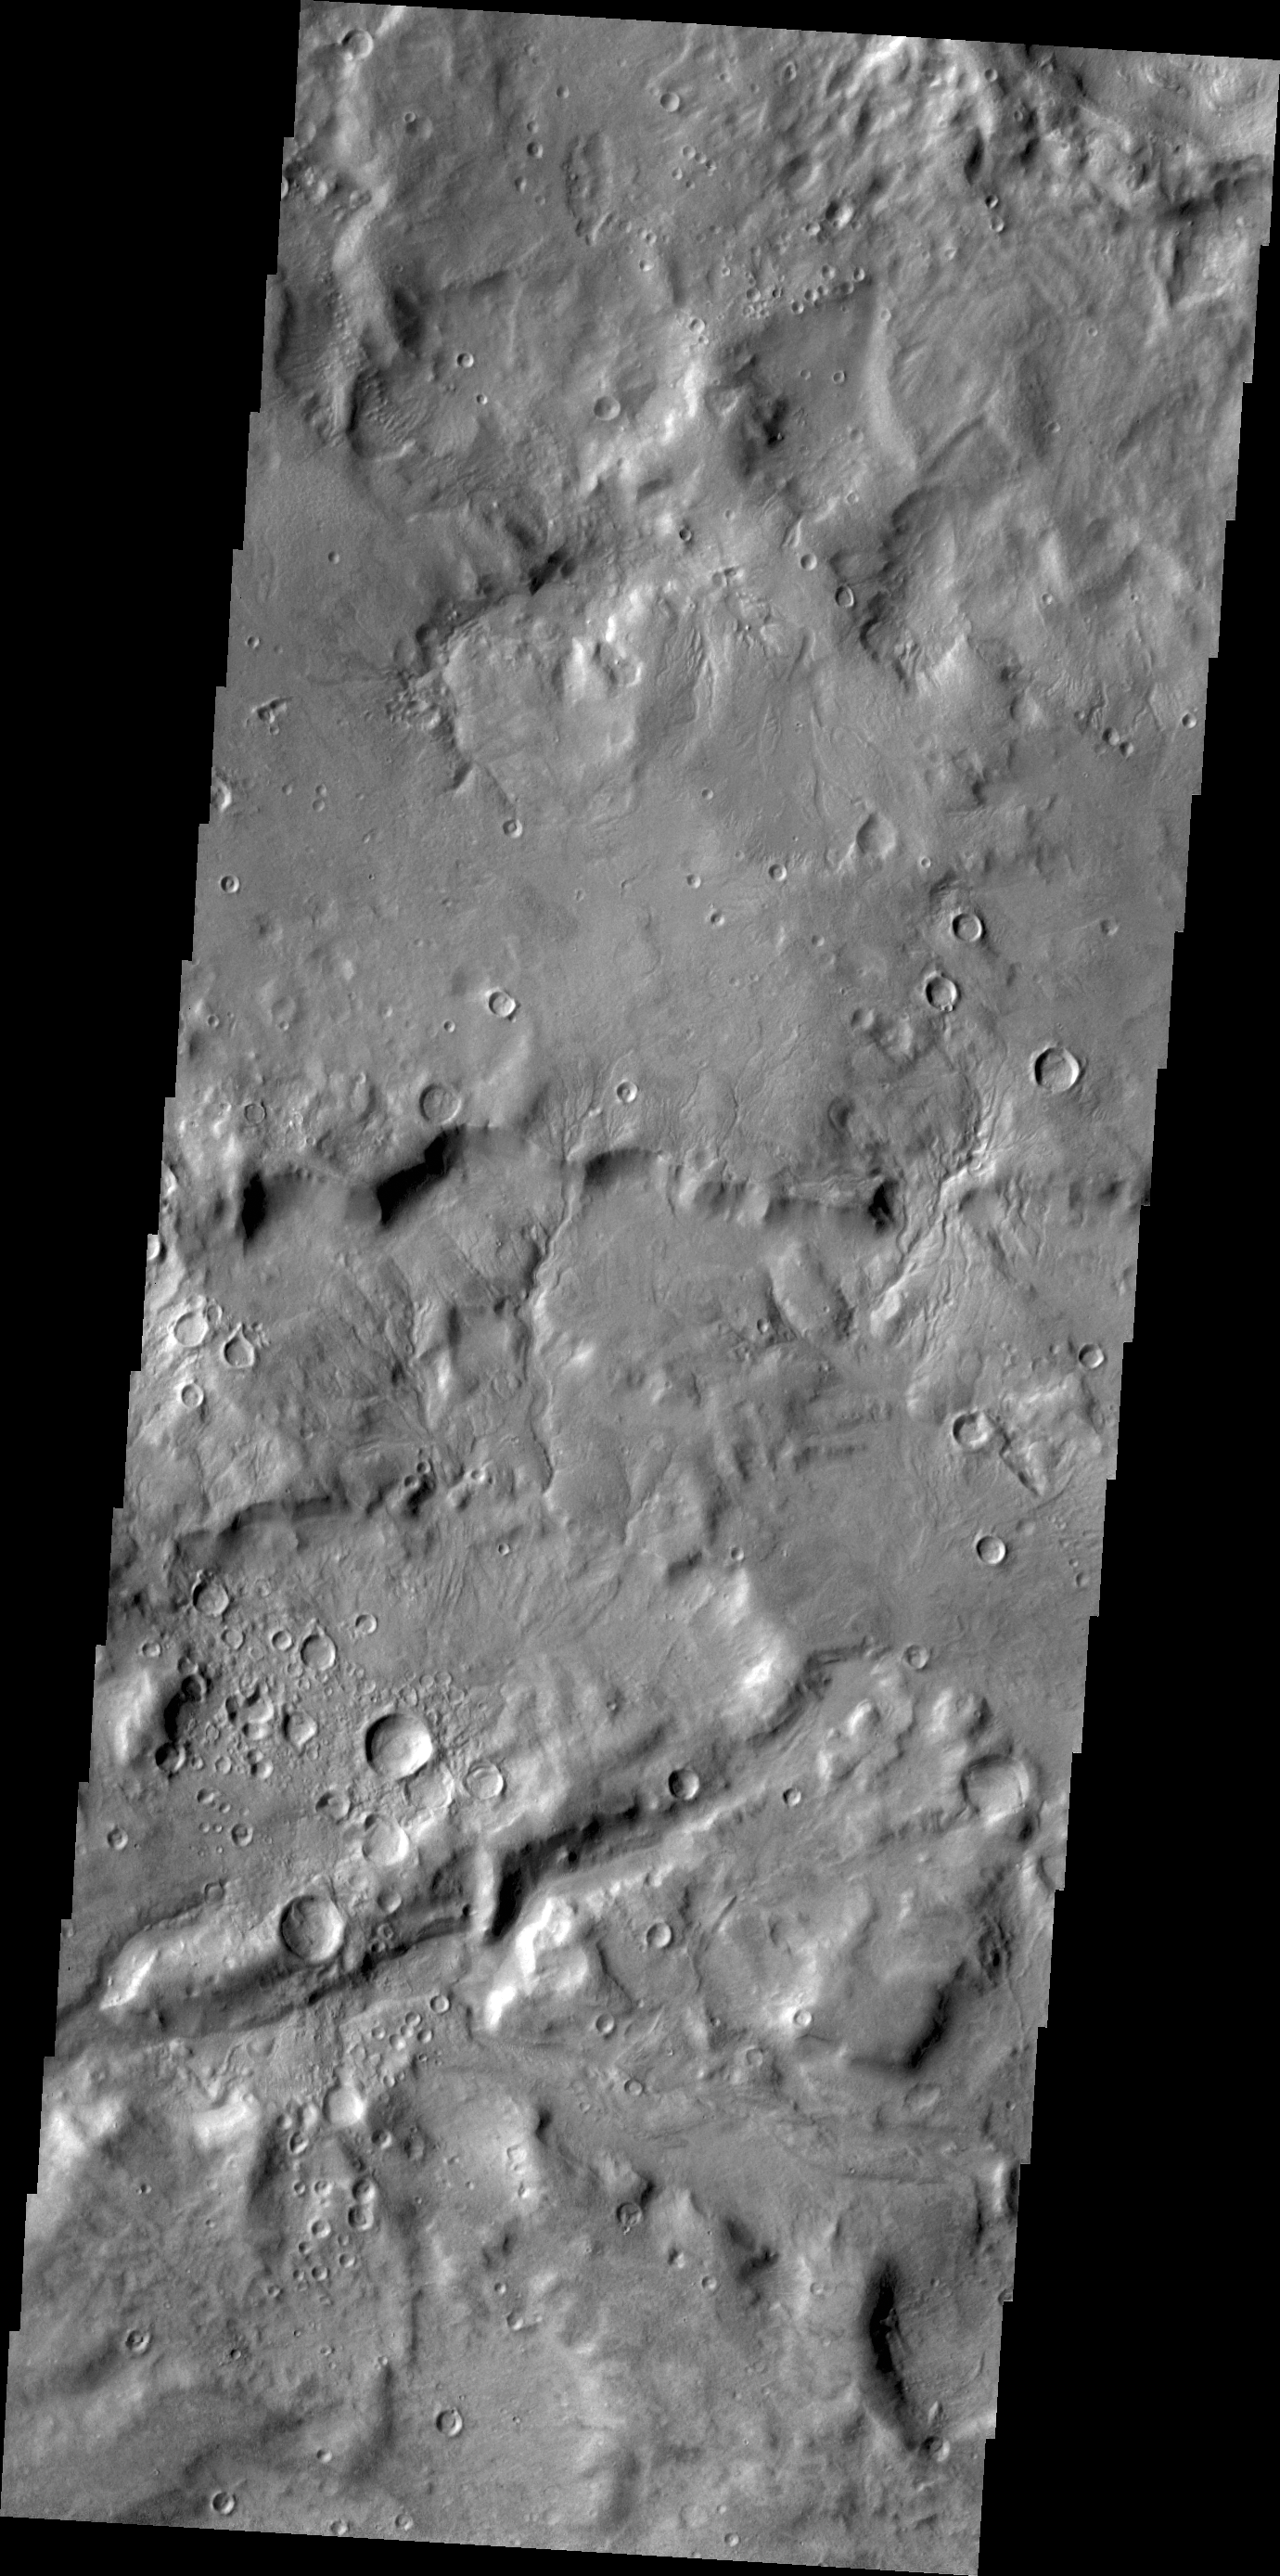

Channels

Small channels dissect the inner rim of this unnamed crater in Arabia Terra.

Credit: NASA/JPL/ASU